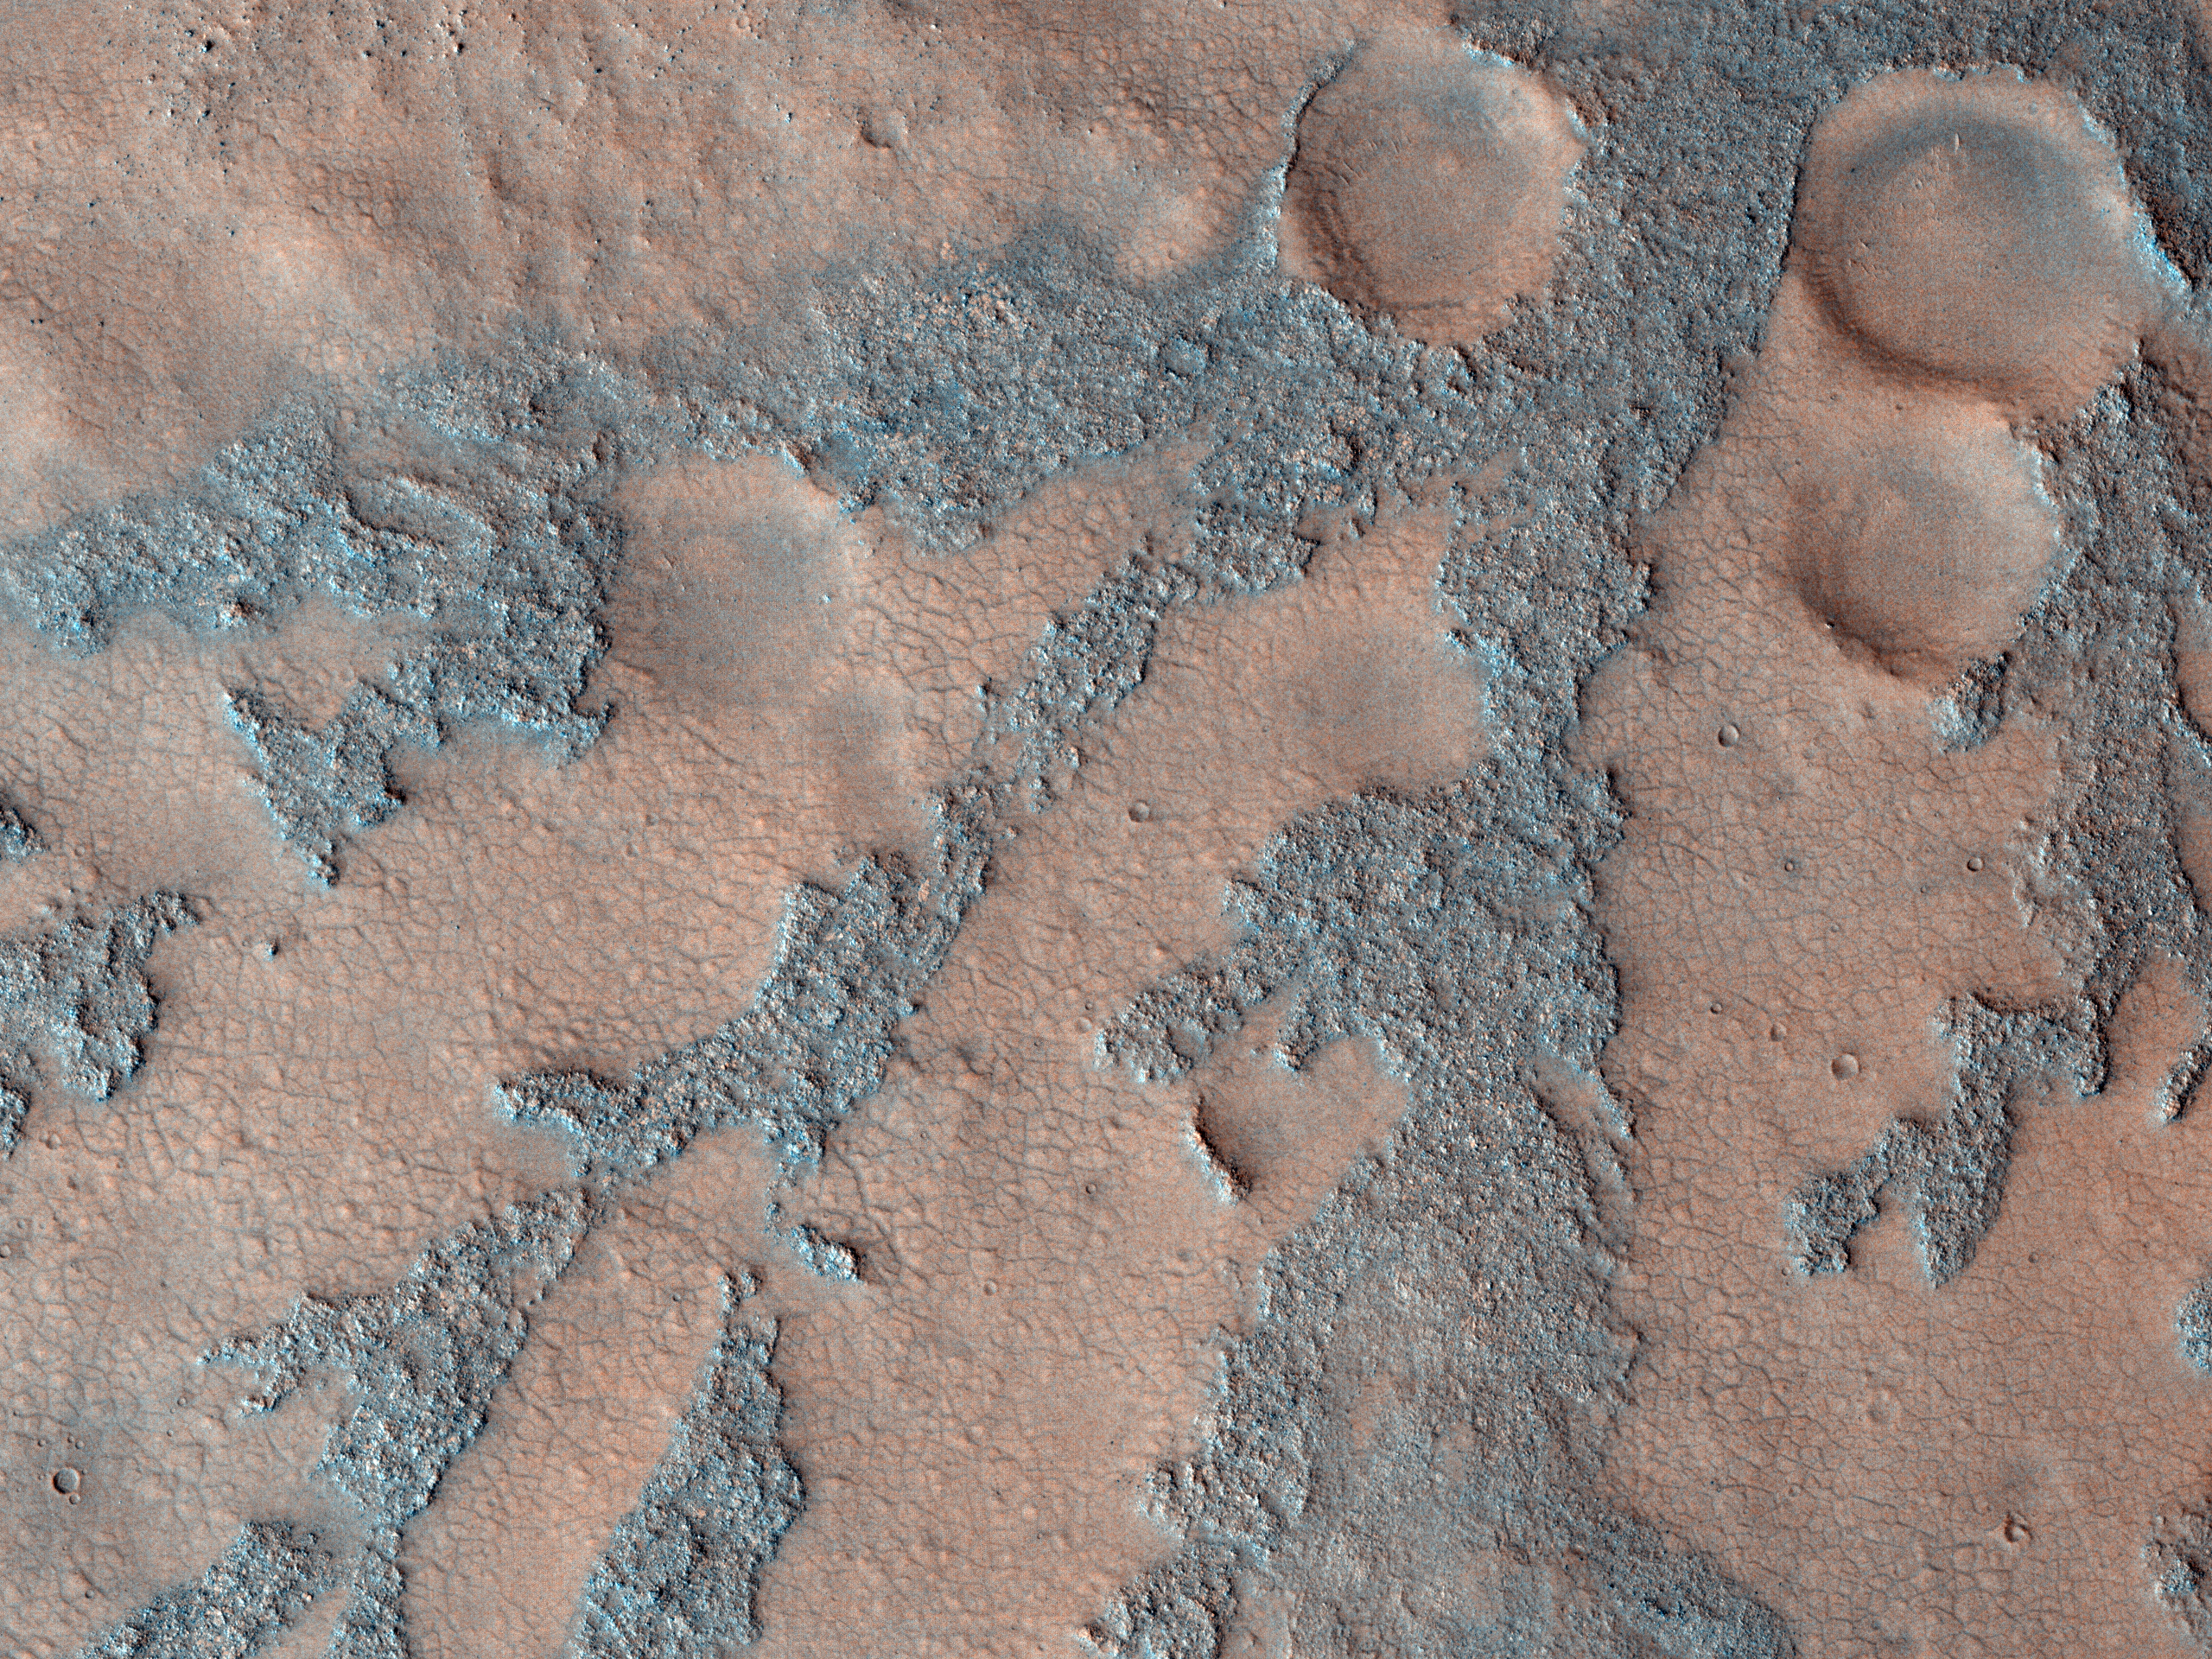

Branched Features on the Floor of Antoniadni Crater

In this image from the High Resolution Imaging Science Experiment (HiRISE) camera on NASA’s Mars Reconnaissance Orbiter, the dark branched features in the floor of Antoniadi Crater look like giant ferns, or fern casts. However, these ferns would be several miles in size and are composed of rough rocky materials.

A more likely hypothesis is that this represents a channel network that now stands in inverted relief. The channels may have been lined or filled by indurated materials, making the channel fill more resistant to erosion by the wind than surrounding materials. After probably billions of years of wind erosion the resistant channels are now relatively high-standing. The material between the branched ridges has a fracture pattern and color similar to deposits elsewhere on Mars that are known to be rich in hydrated minerals such as clays.

The inverted channels have short, stubby branches characteristic of formation by groundwater sapping. Spring water seeps into the channels and undercuts overlying layers, which collapse, so the channels grow headward. These images tell the story of an ancient wet environment on Mars, where life could have been possible. Ancient Martian life, if it existed, would most likely consist of microorganisms rather than giant tree ferns.

This image, covering an area about 1 kilometer (0.6 mile) across, is a portion of the HiRISE observation catalogued as ESP_012435_2015, taken on March 22, 2009. The observation is centered at 21.4 degrees north latitude, 61.3 degrees east longitude. The image was taken at a local Mars time of 3:31 p.m. and the scene is illuminated from the west with a solar incidence angle of 66 degrees, thus the sun was about 24 degrees above the horizon. At a solar longitude of 232.1 degrees, the season on Mars is northern autumn.

NASA’s Jet Propulsion Laboratory, a division of the California Institute of Technology in Pasadena, manages the Mars Reconnaissance Orbiter for NASA’s Science Mission Directorate, Washington. Lockheed Martin Space Systems, Denver, is the prime contractor for the project and built the spacecraft. The High Resolution Imaging Science Experiment is operated by the University of Arizona, Tucson, and the instrument was built by Ball Aerospace & Technologies Corp., Boulder, Colo

Credit: NASA/JPL-Caltech/University of Arizona